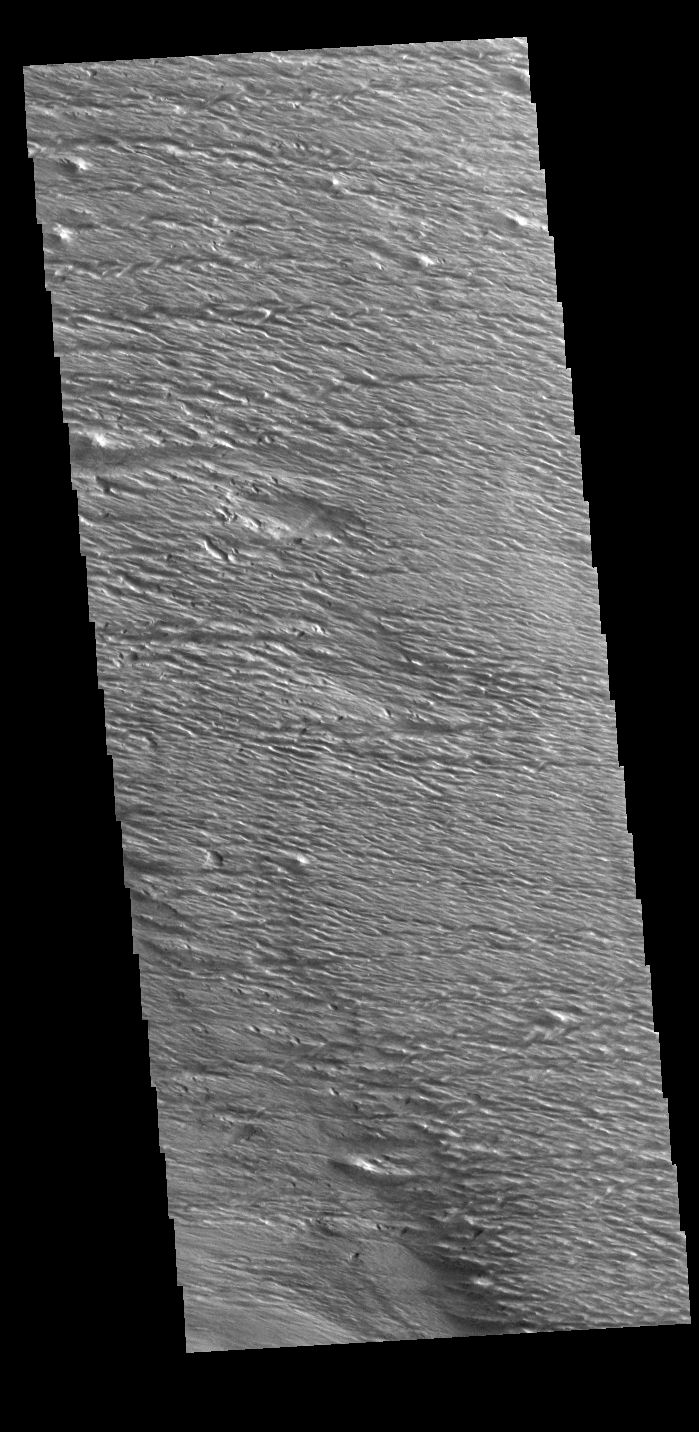

Where the Wind Blows

Wind is one of the remaining active processes altering the surface of Mars. In regions of long term unidirectional winds, the dust and sand is winnowed away. In places with poorly cemented surface materials the wind and entrained sand with blast the surface causing linear erosion like that seen in today’s VIS image. This image is located at the equator near Gordii Dorsum.

Credit: NASA/JPL-Caltech/ASU